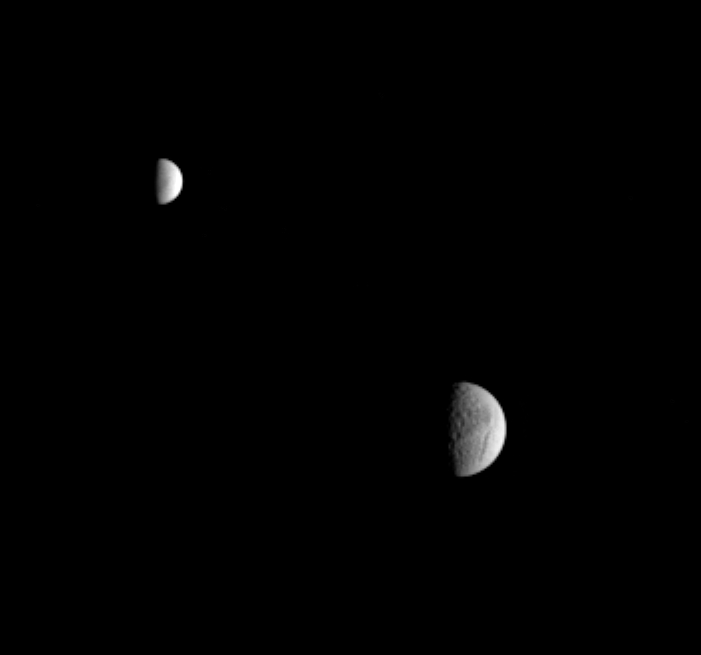

Ice Orbs

In this unusual view, Cassini captured two icy moons of Saturn, Tethys and Enceladus, in a single narrow-angle frame. Little detail is visible on the surface of bright Enceladus, but battered Tethys shows many craters and the huge canyon system, Ithaca Chasma. Tethys has a diameter of 1,071 kilometers (665 miles) across, while Enceladus is 505 kilometers (314 miles) across.

The image was taken in visible light with the Cassini spacecraft narrow-angle camera on Jan. 29, 2005, at a distance of approximately 3.7 million kilometers (2.3 million miles) from Tethys and 3.5 million kilometers (2.2 million miles) from Enceladus. Resolution in the original image was 22 kilometers (14 miles) per pixel on Tethys and 21 kilometers (13 miles) per pixel on Enceladus. The image has been contrast-enhanced and magnified by a factor of two to aid visibility.

The Cassini-Huygens mission is a cooperative project of NASA, the European Space Agency and the Italian Space Agency. The Jet Propulsion Laboratory, a division of the California Institute of Technology in Pasadena, manages the mission for NASA’s Science Mission Directorate, Washington, D.C. The Cassini orbiter and its two onboard cameras were designed, developed and assembled at JPL. The imaging team is based at the Space Science Institute, Boulder, Colo.

Credit: NASA/JPL/Space Science Institute